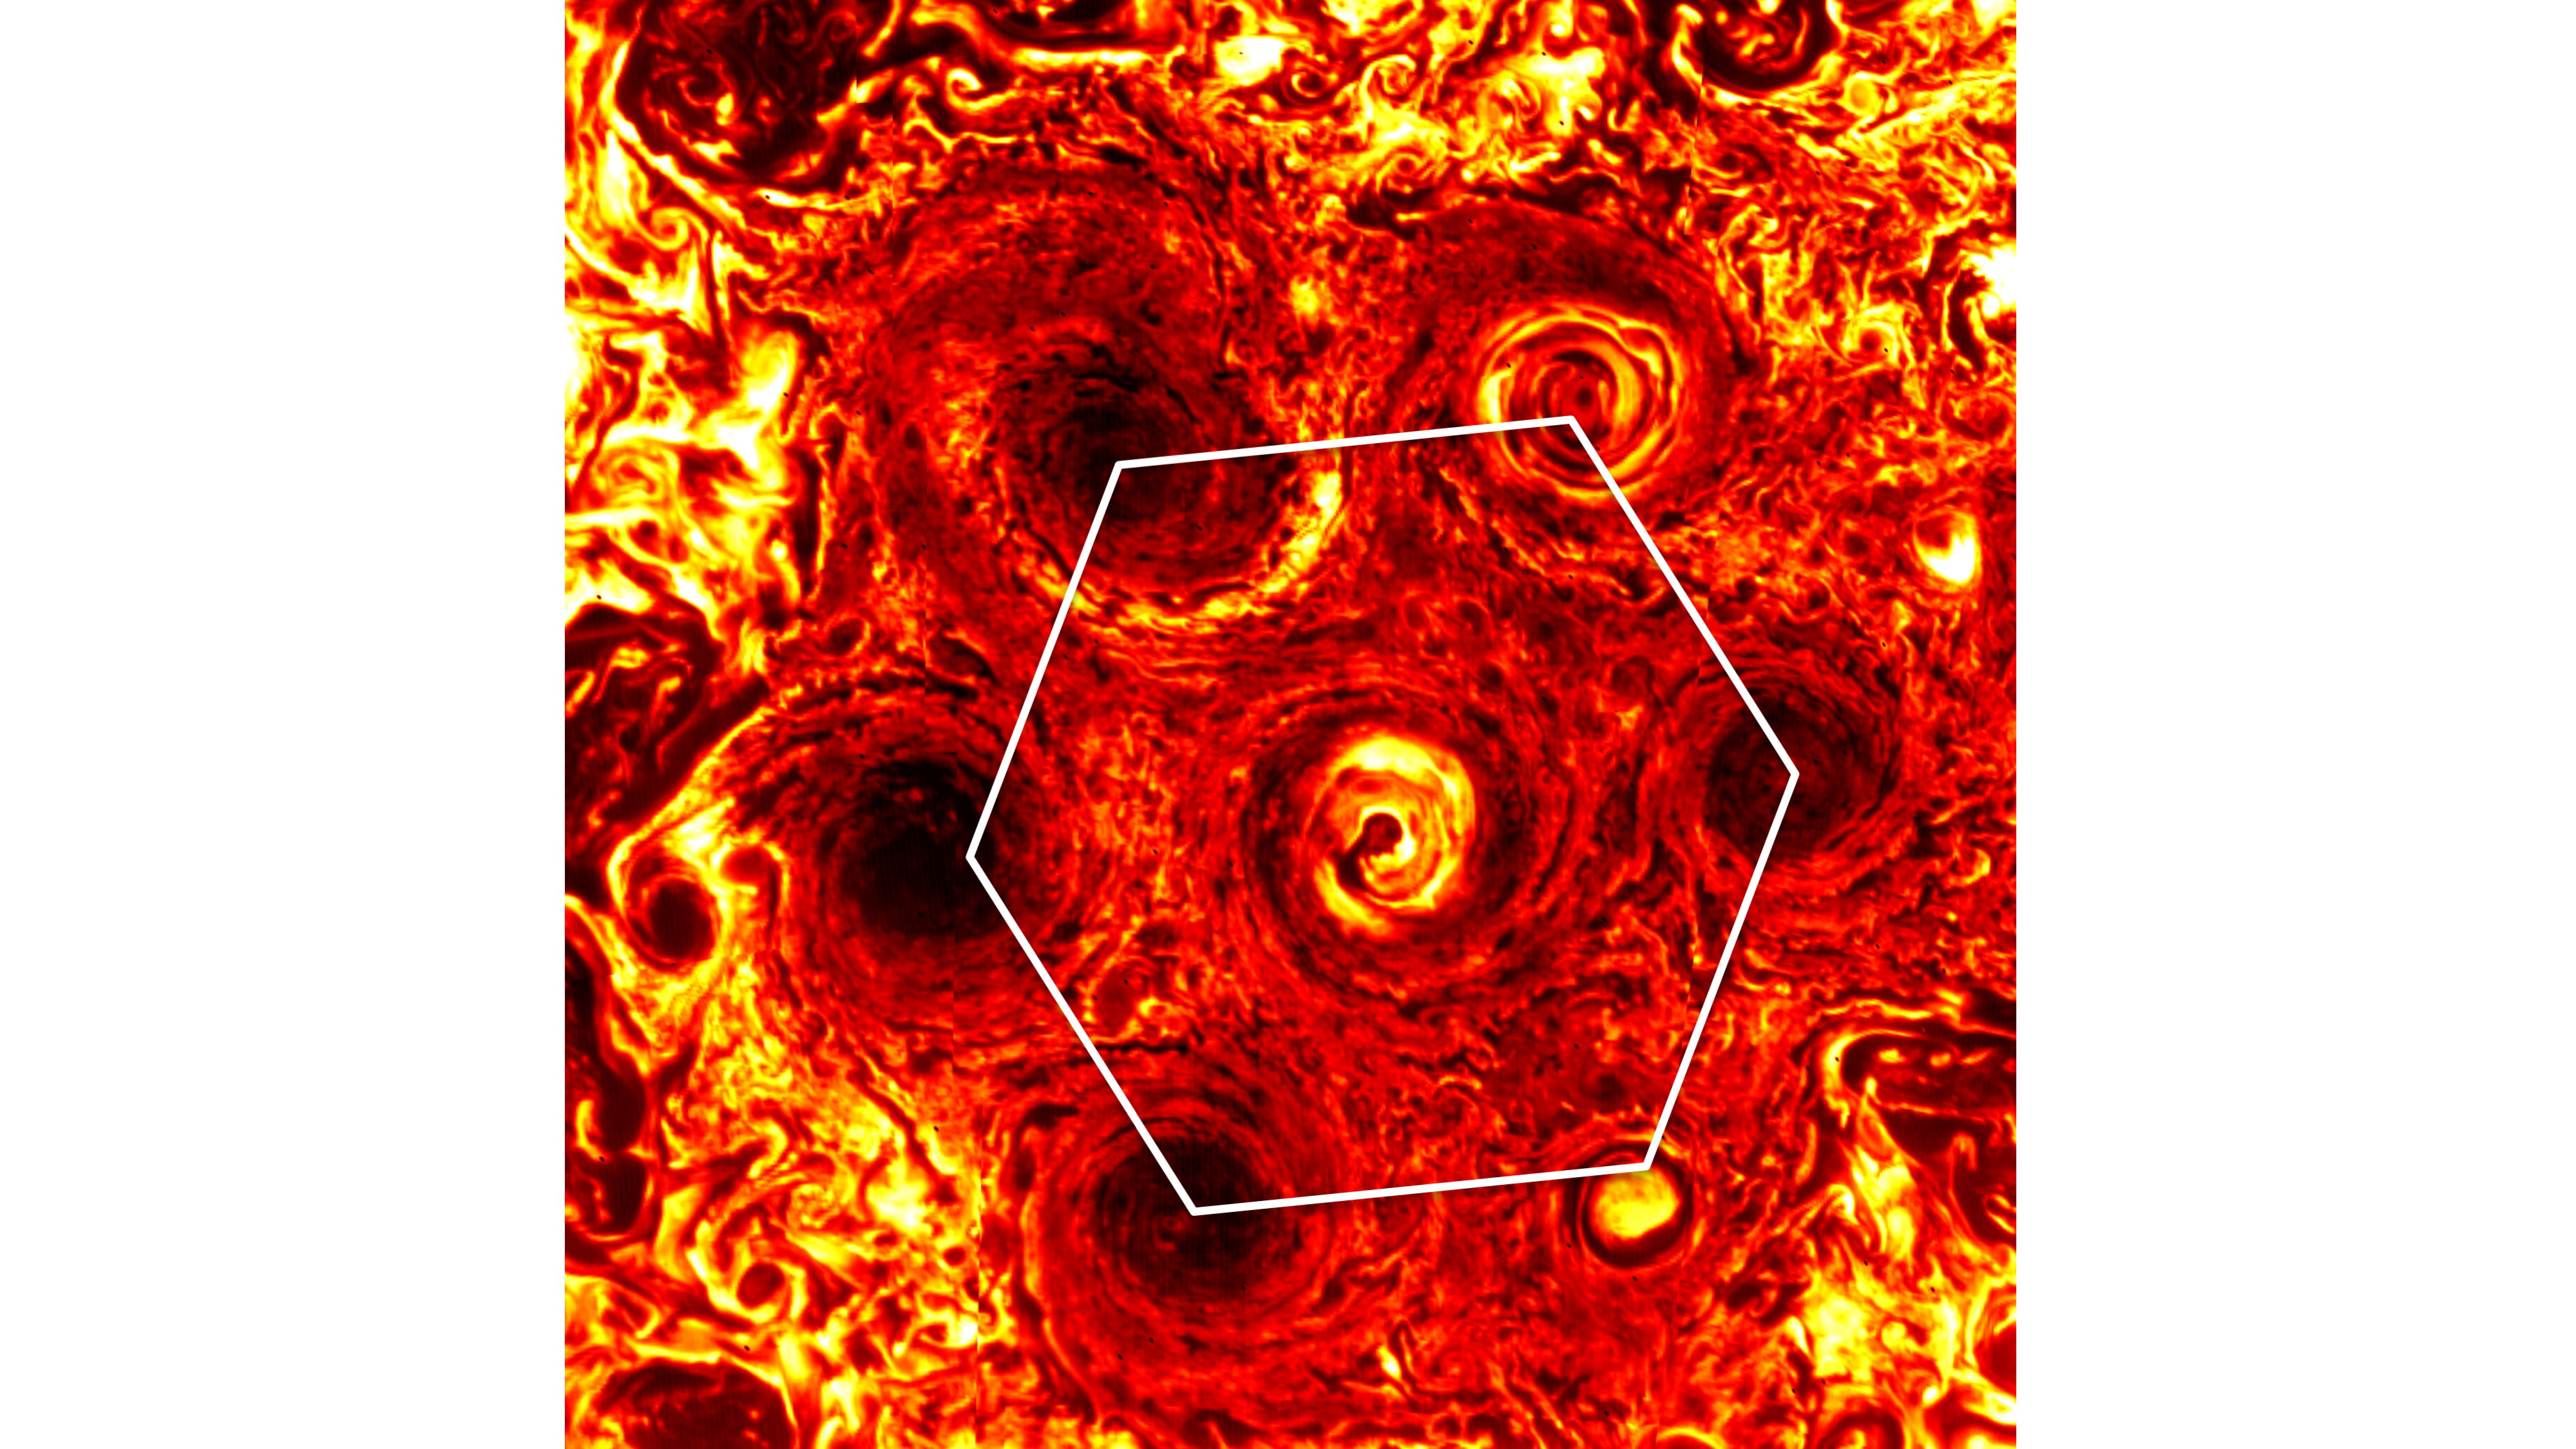

Jupiter’s Pentagon Turns Hexagon

In this annotated infrared image, six cyclones form a hexagonal pattern around a central cyclone at Jupiter’s south pole. The image was generated from data collected on Nov. 4, 2019, by the Jovian Infrared Auroral Mapper (JIRAM) instrument aboard NASA’s Juno mission during its 23rd science pass of the planet. The JIRAM instrument measures heat radiated from the planet at an infrared wavelength of around 5 microns.

More information about Juno is online at http://www.nasa.gov/juno and http://missionjuno.swri.edu.

NASA’s Jet Propulsion Laboratory manages the Juno mission for the principal investigator, Scott Bolton, of Southwest Research Institute in San Antonio. Juno is part of NASA’s New Frontiers Program, which is managed at NASA’s Marshall Space Flight Center in Huntsville, Alabama, for NASA’s Science Mission Directorate. Lockheed Martin Space Systems, Denver, built the spacecraft. Caltech in Pasadena, California, manages JPL for NASA.

Credit: NASA/JPL-Caltech/SwRI/ASI/INAF/JIRAM